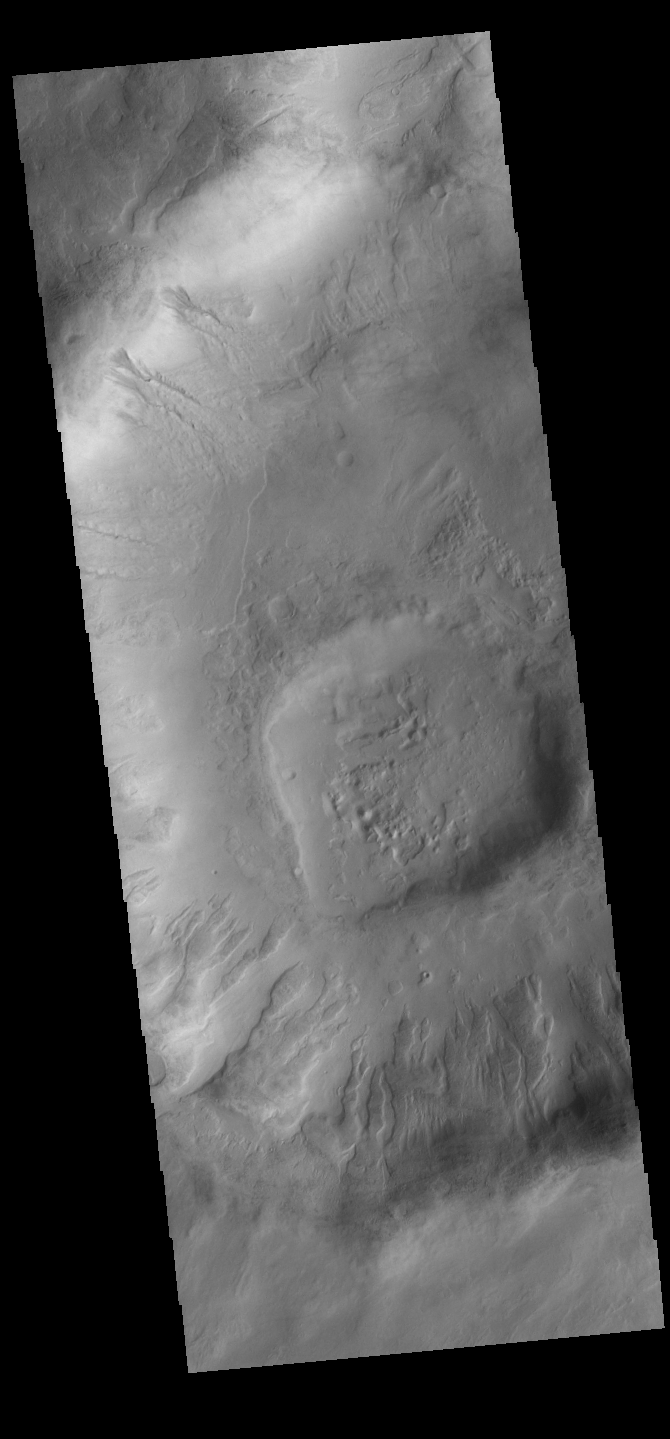

Gullies

Today’s VIS image shows gullies on the inner rim of an unnamed crater in Noachis Terra.

Credit: NASA/JPL-Caltech/ASU